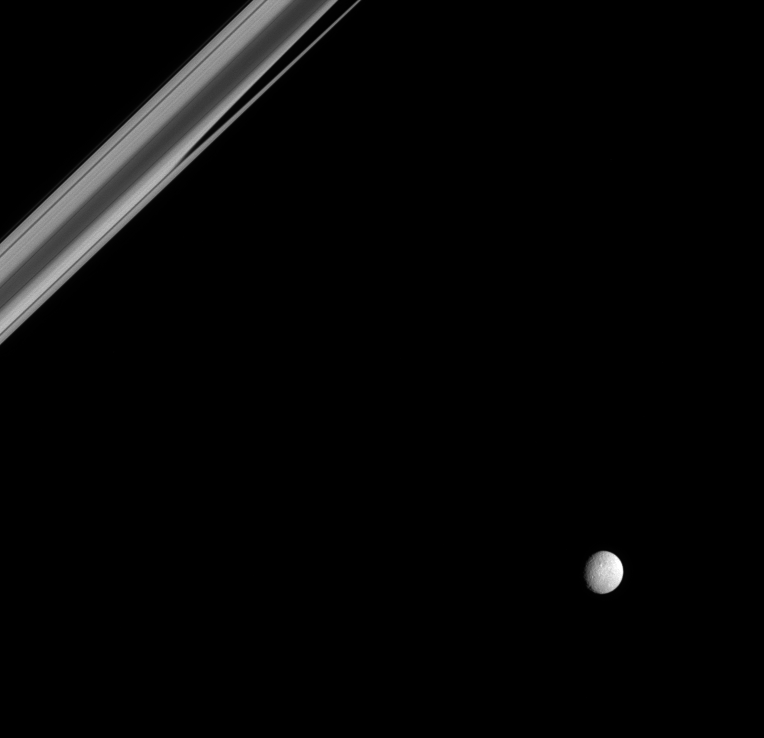

Near the Ringplane

From just beneath the ringplane, Saturn’s rings take on a strange and unfamiliar appearance, as Saturn’s battered moon Mimas looks on. Part of Saturn’s immense shadow makes a dark, fingerlike projection into the rings, as seen here. Mimas is 397 kilometers (247 miles) across.

North on Mimas is up and to the left. This view shows principally the Saturn-facing hemisphere on Mimas.

The image was taken in polarized green light with the Cassini spacecraft narrow-angle camera on March 7, 2005, at a distance of approximately 1.5 million kilometers (900,000 miles) from Mimas and at a Sun-Mimas-spacecraft, or phase, angle of 30 degrees. Resolution in the image is 9 kilometers (6 miles) per pixel.

The Cassini-Huygens mission is a cooperative project of NASA, the European Space Agency and the Italian Space Agency. The Jet Propulsion Laboratory, a division of the California Institute of Technology in Pasadena, manages the mission for NASA’s Science Mission Directorate, Washington, D.C. The Cassini orbiter and its two onboard cameras were designed, developed and assembled at JPL. The imaging team is based at the Space Science Institute, Boulder, Colo.

Credit: NASA/JPL/Space Science Institute